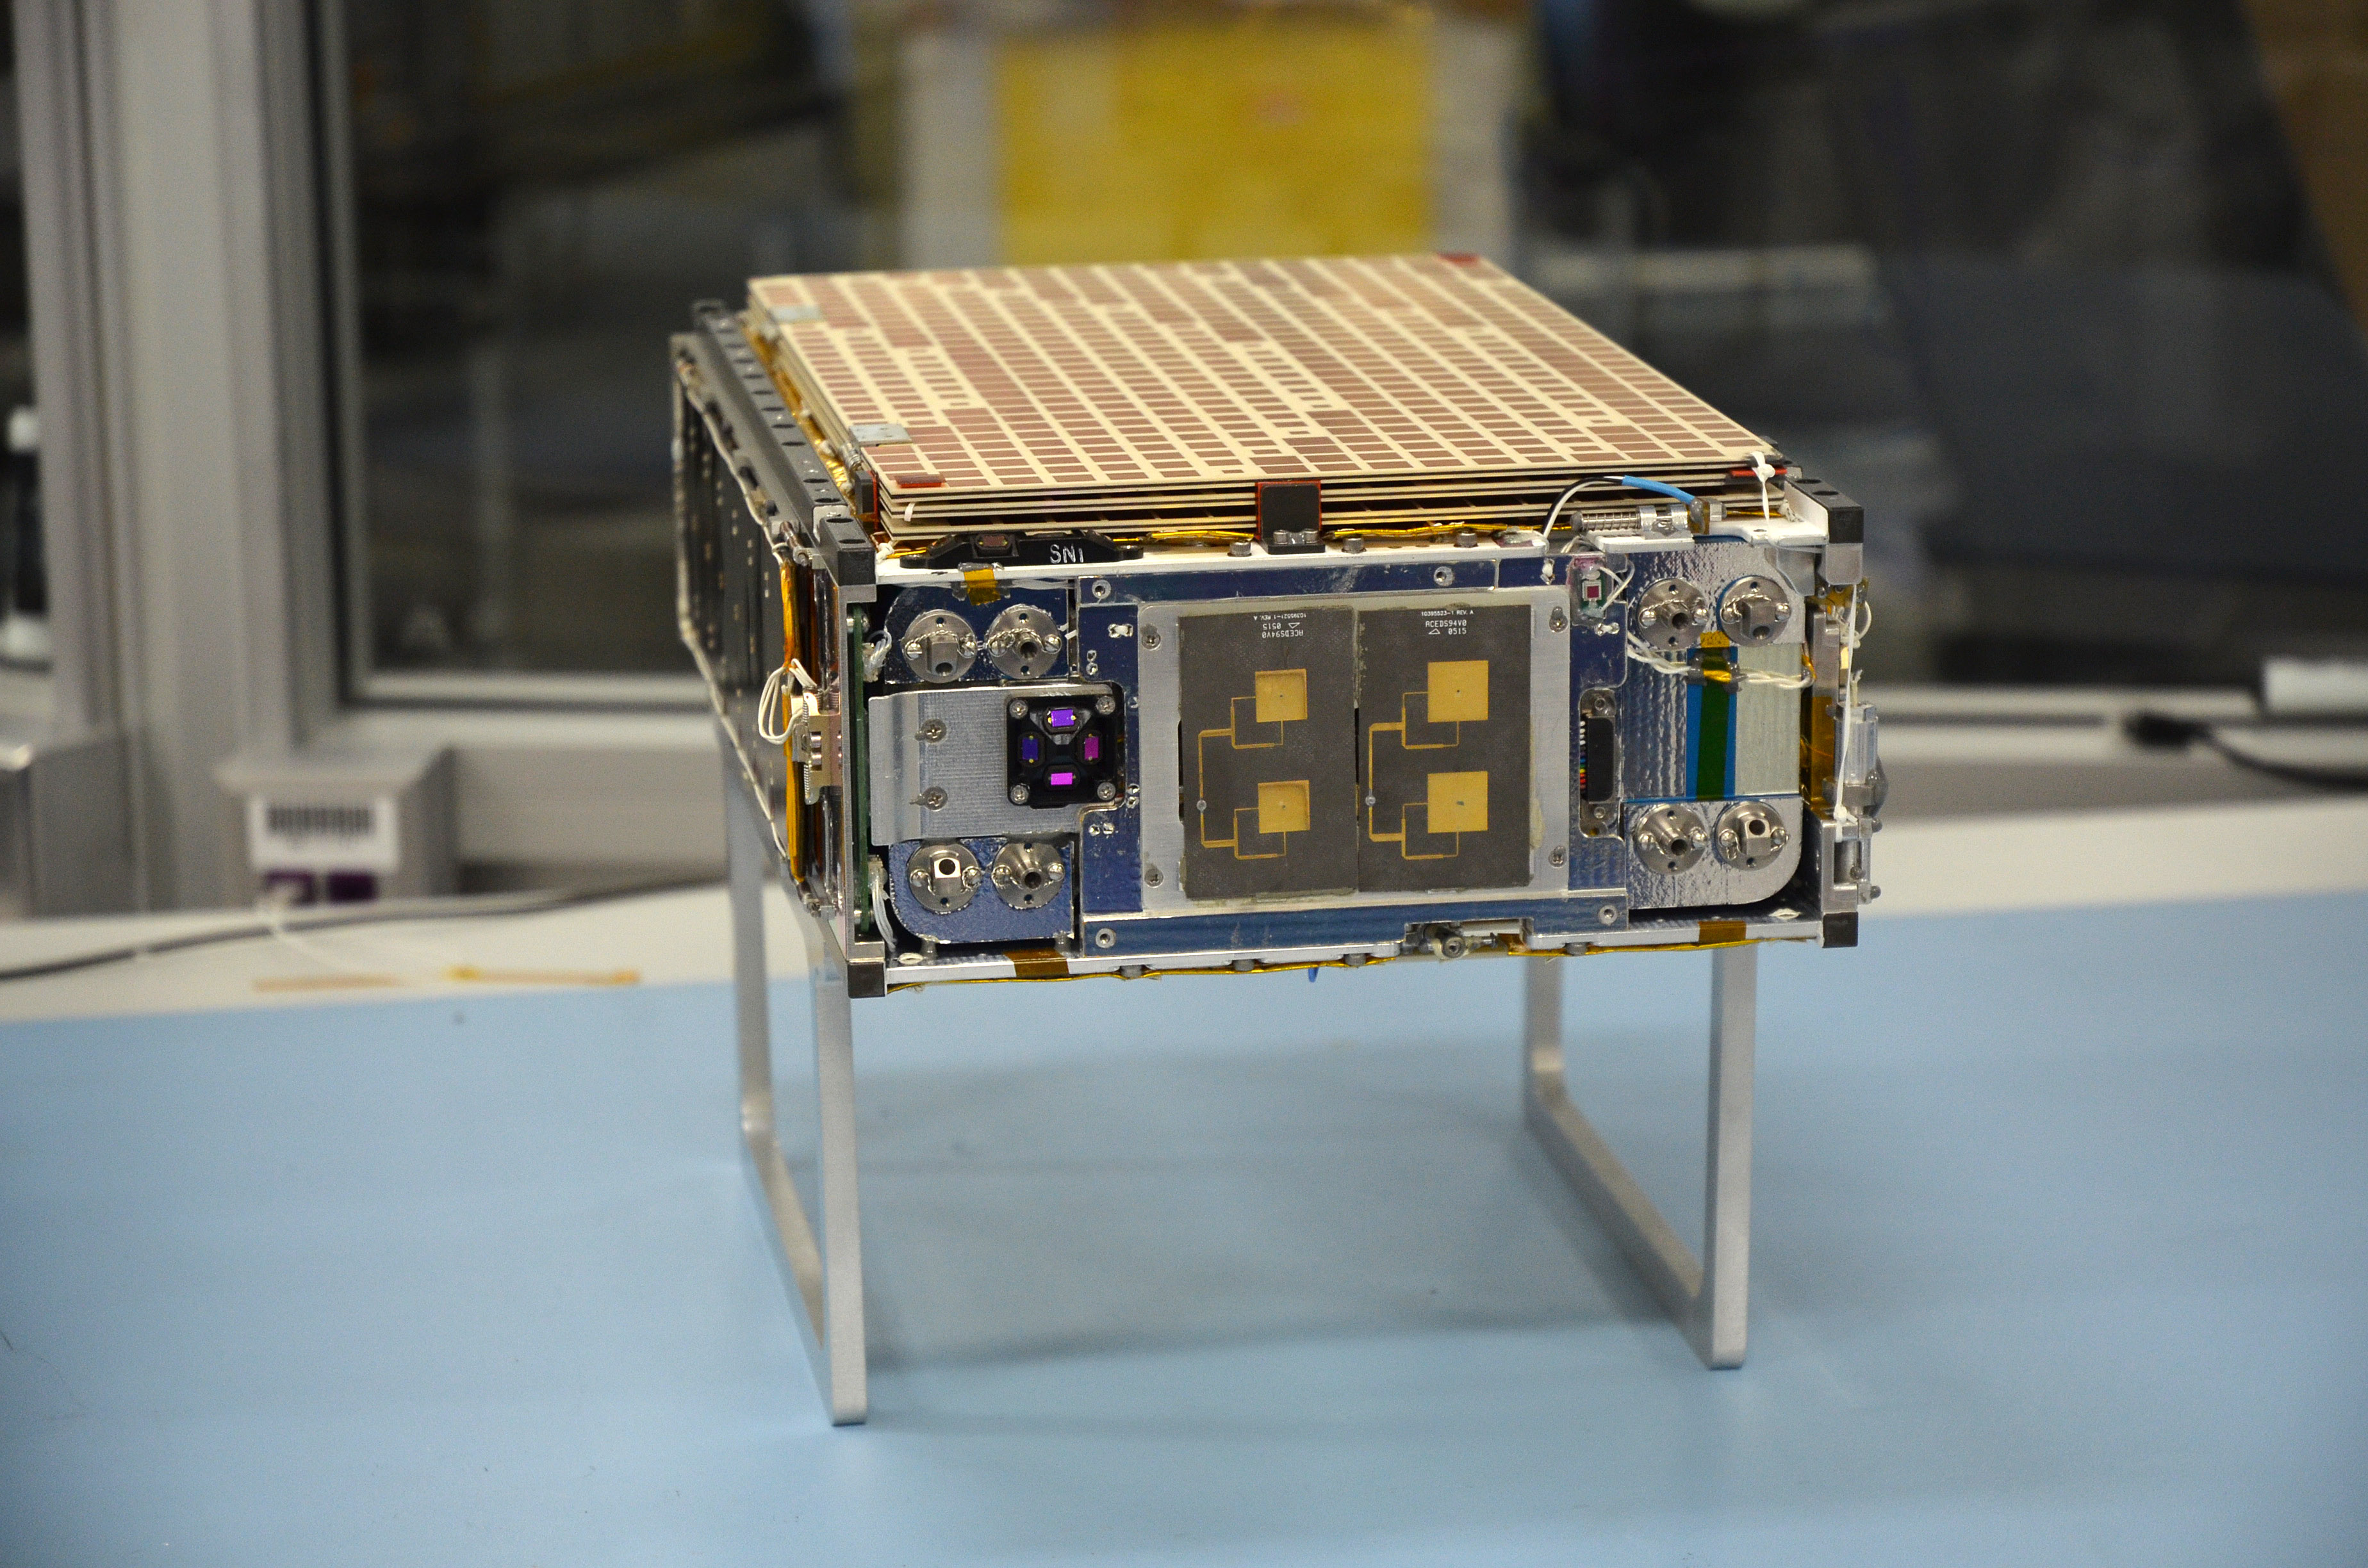

MarCO Flight Hardware 2

One of the two MarCO (Mars Cube One) CubeSat spacecraft is seen at NASA’s Jet Propulsion Laboratory, Pasadena, California.

The briefcase-size MarCO twins were designed to ride along with NASA’s next Mars lander, InSight. Its planned March 2016 launch was suspended.

InSight — an acronym for Interior Exploration using Seismic Investigations, Geodesy and Heat Transport — will study the interior of Mars to improve understanding of the processes that formed and shaped rocky planets, including Earth.

The MarCO and InSight projects are managed for NASA’s Science Mission Directorate, Washington, by JPL, a division of the California Institute of Technology, Pasadena.

Credit: NASA/JPL-Caltech